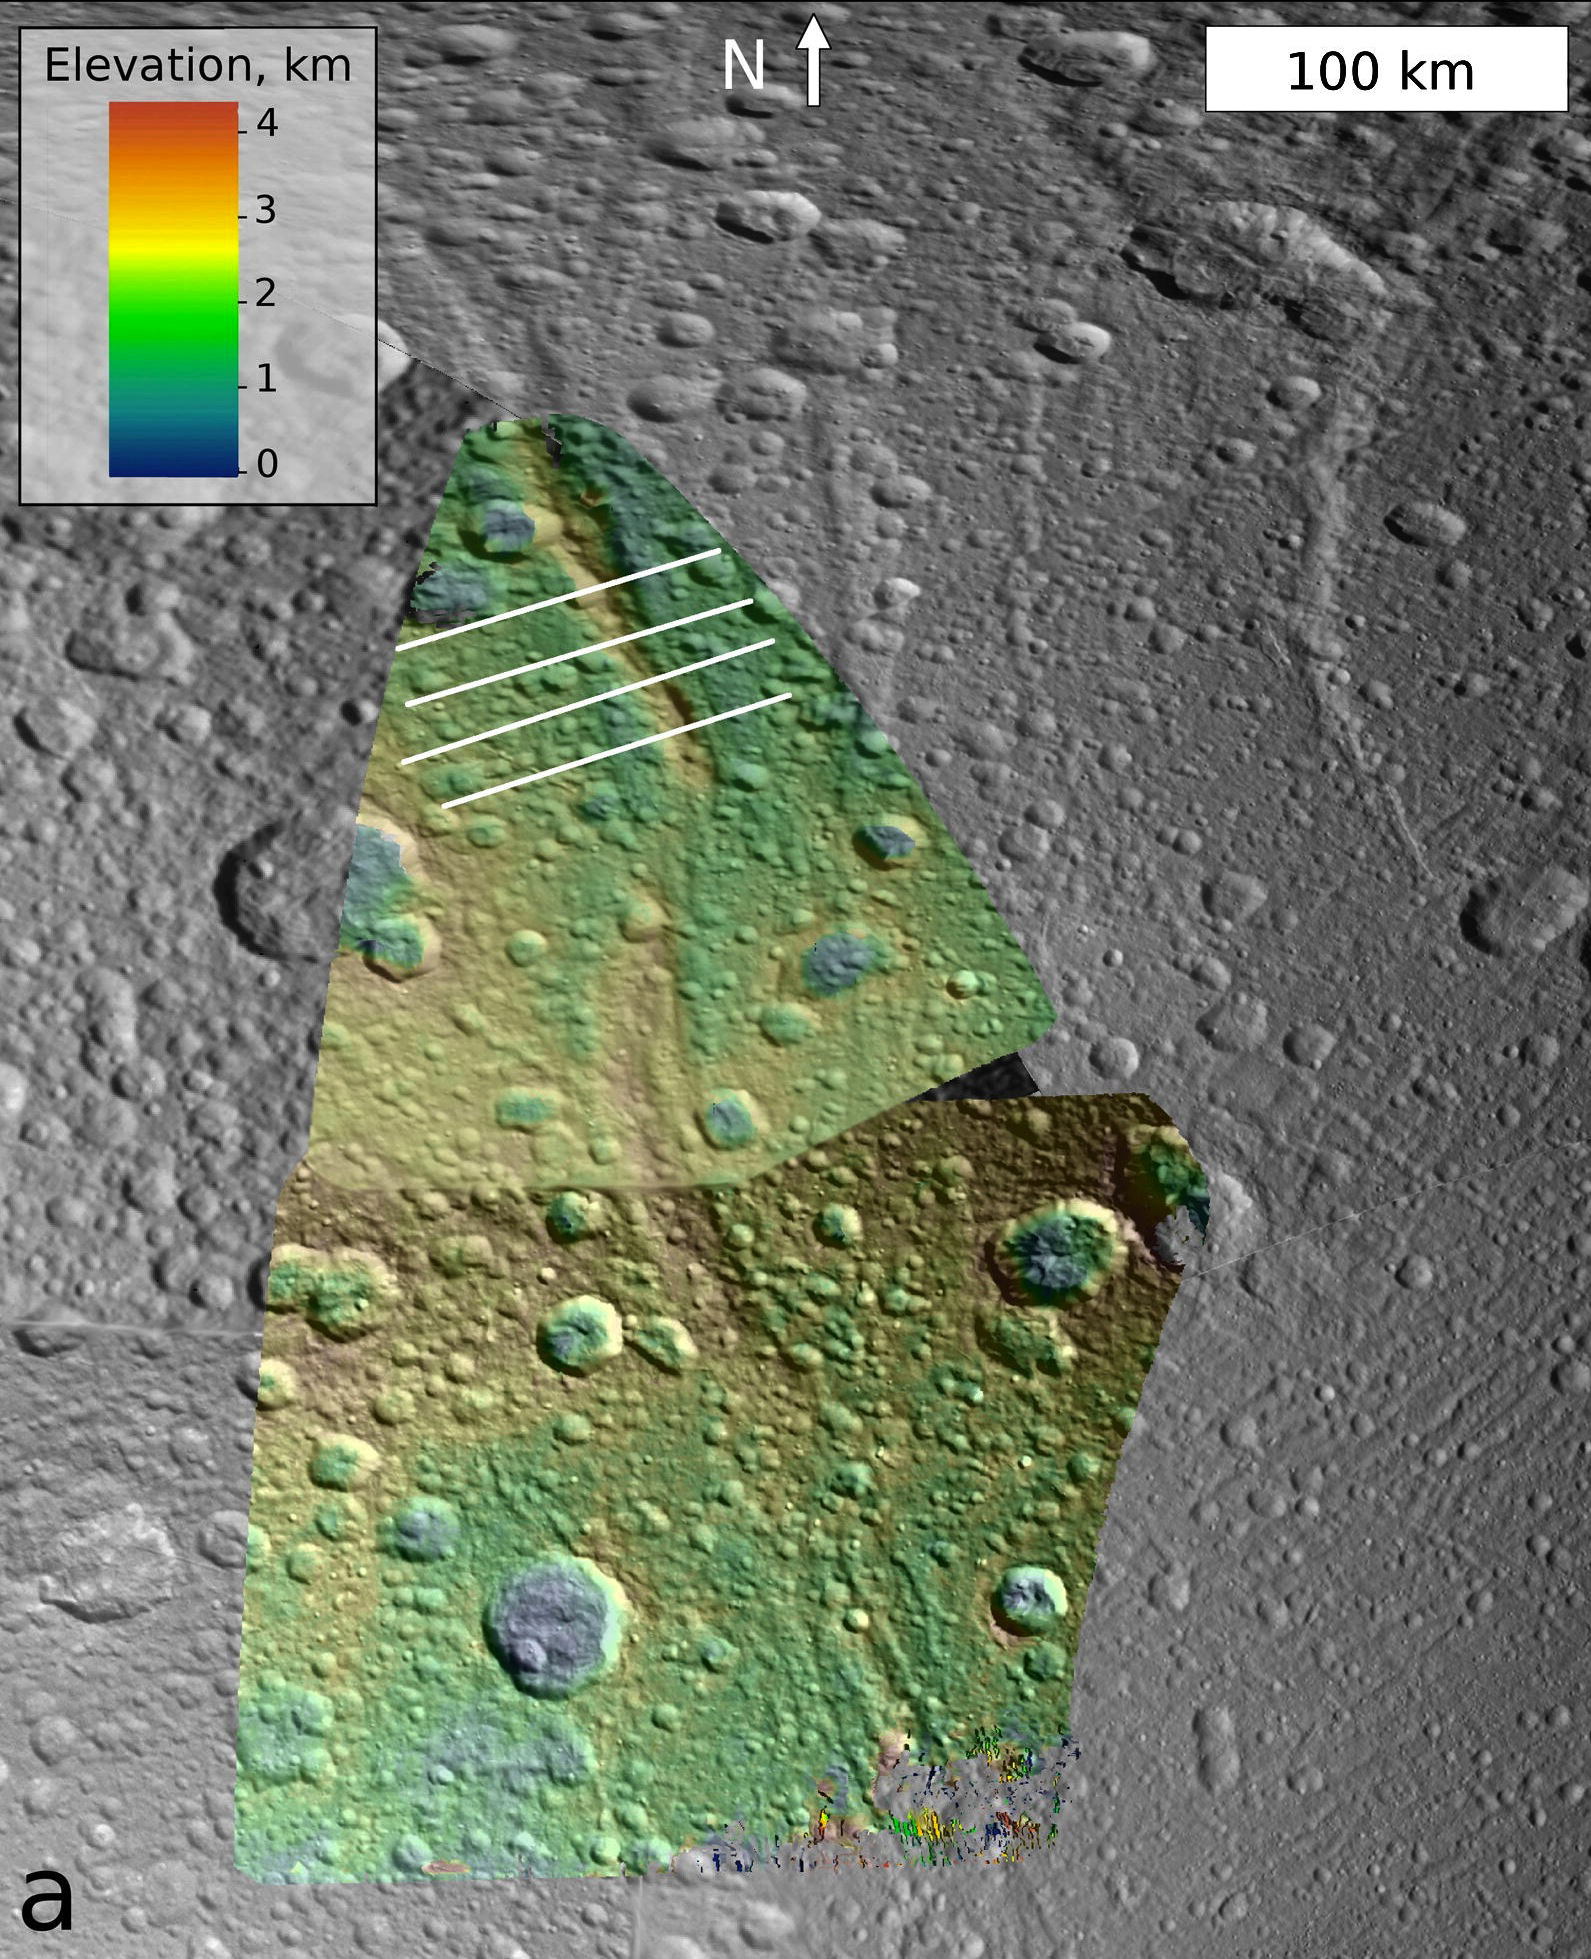

Buckling Under the Weight

This image, which is composed of data obtained by NASA’s Cassini spacecraft, shows the topography of a mountain known as Janiculum Dorsa on the Saturnian moon Dione. Color denotes elevation, with red as the highest area and blue as the lowest.

Janiculum Dorsa is a 500-mile-long (800-kilometer-long) mountain and ranges in height from 0.6 to 1.2 miles (1 to 2 kilometers). An analysis of the topography data suggests the crust under the mountain puckers as much as 0.3 mile (0.5 kilometer). This bending of the crust suggests the icy crust was warm at some time in recent history. The best explanation for such behavior is the existence of a subsurface ocean under the mountain when it formed.

The data used to create this image were obtained from NASA’s Cassini spacecraft on Oct. 11, 2005, and Oct. 17, 2010.

The Cassini-Huygens mission is a cooperative project of NASA, the European Space Agency and the Italian Space Agency. The Jet Propulsion Laboratory, a division of the California Institute of Technology in Pasadena, manages the mission for NASA’s Science Mission Directorate, Washington, D.C. The Cassini orbiter and its two onboard cameras were designed, developed and assembled at JPL. The imaging operations center is based at the Space Science Institute in Boulder, Colo.

Credit: NASA/JPL-Caltech/SSI/Brown